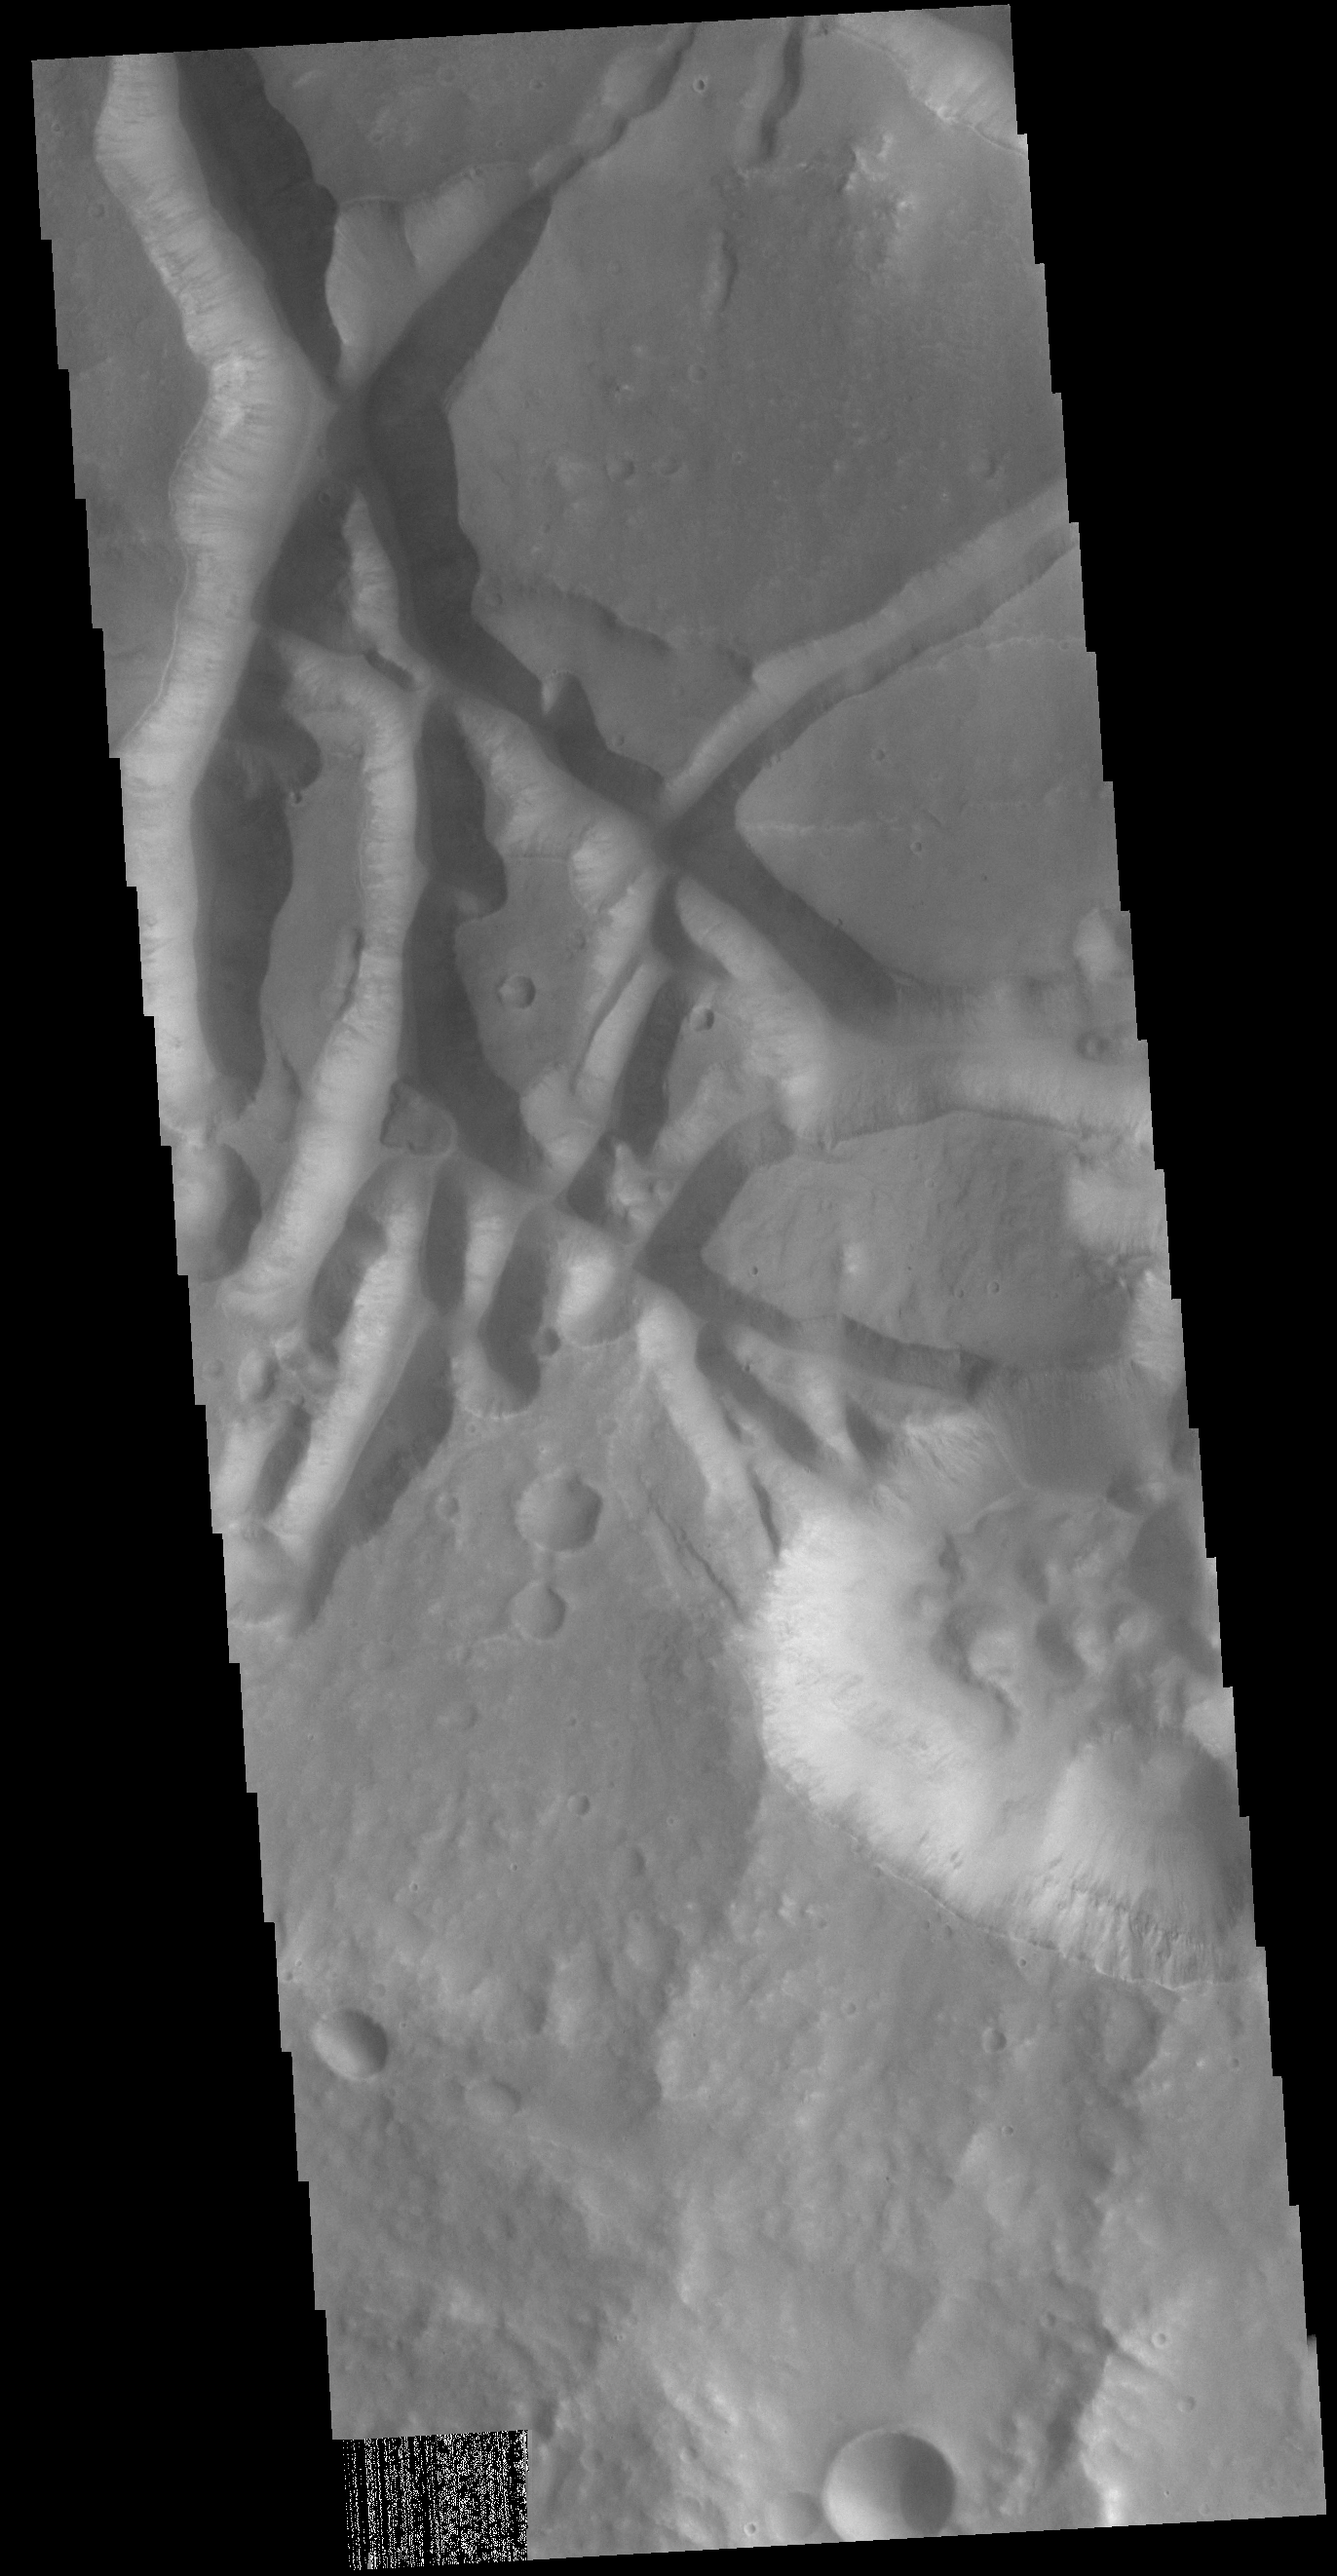

Aram Chaos

In this VIS image the surface region is being dissected by linear valleys. As the dissection continues individual mesas will develop, creating the terrain called chaos. The linear nature of the valleys is most likely due to tectonic fractures. In this region of Aram Chaos the mesas are still large, with time the mesa edges will continue to erode and the mesas will become smaller and further from each other. [Data is missing from the lower left-hand portion of the image.]

Credit: NASA/JPL-Caltech/ASU